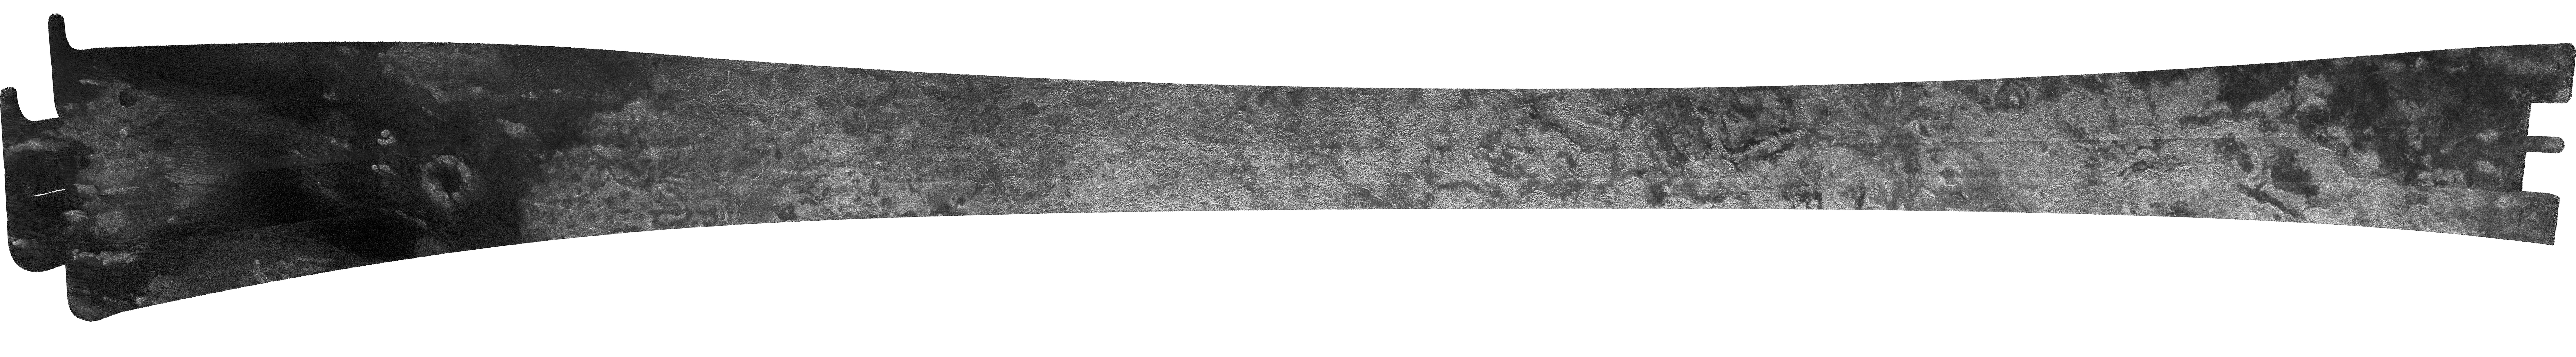

Titan (T13) Viewed by Cassini’s Radar – April 30, 2006

This image of Titan was acquired on April 30, 2006, by Cassini’s radar instrument in synthetic-aperture mode over the continent-sized region called Xanadu.

Xanadu is one of the brightest areas on Titan, measuring about 4,000 kilometers (2,485 miles) east to west and 2,000 kilometers (1,243 miles) north to south. The radar coverage shown ranges from 220 to 490 kilometers (140 to 300 miles) from top to bottom, and is about 4,850 kilometers (3,013 miles) wide. Smallest details in this image are about 400 meters (1,310 feet) across.

On Xanadu, most of the geologic forces that modify Earth’s surface can be found. Channels are seen crossing through plains and meandering through bright, hilly country. Chains of taller mountains appear in Xanadu’s interior. Dunes traverse darker areas to the west of Xanadu itself. Circular features might have been formed by the impact of an asteroid or by cryovolcanism. More channels carve through the eastern (right) margin, ending on a dark plain where the dunes abundant elsewhere seem absent.

The Cassini-Huygens mission is a cooperative project of NASA, the European Space Agency and the Italian Space Agency. The Jet Propulsion Laboratory, a division of the California Institute of Technology in Pasadena, manages the mission for NASA’s Science Mission Directorate, Washington, D.C. The Cassini orbiter was designed, developed and assembled at JPL. The radar instrument was built by JPL and the Italian Space Agency, working with team members from the United States and several European countries.

Credit: NASA/JPL-Caltech/ASI